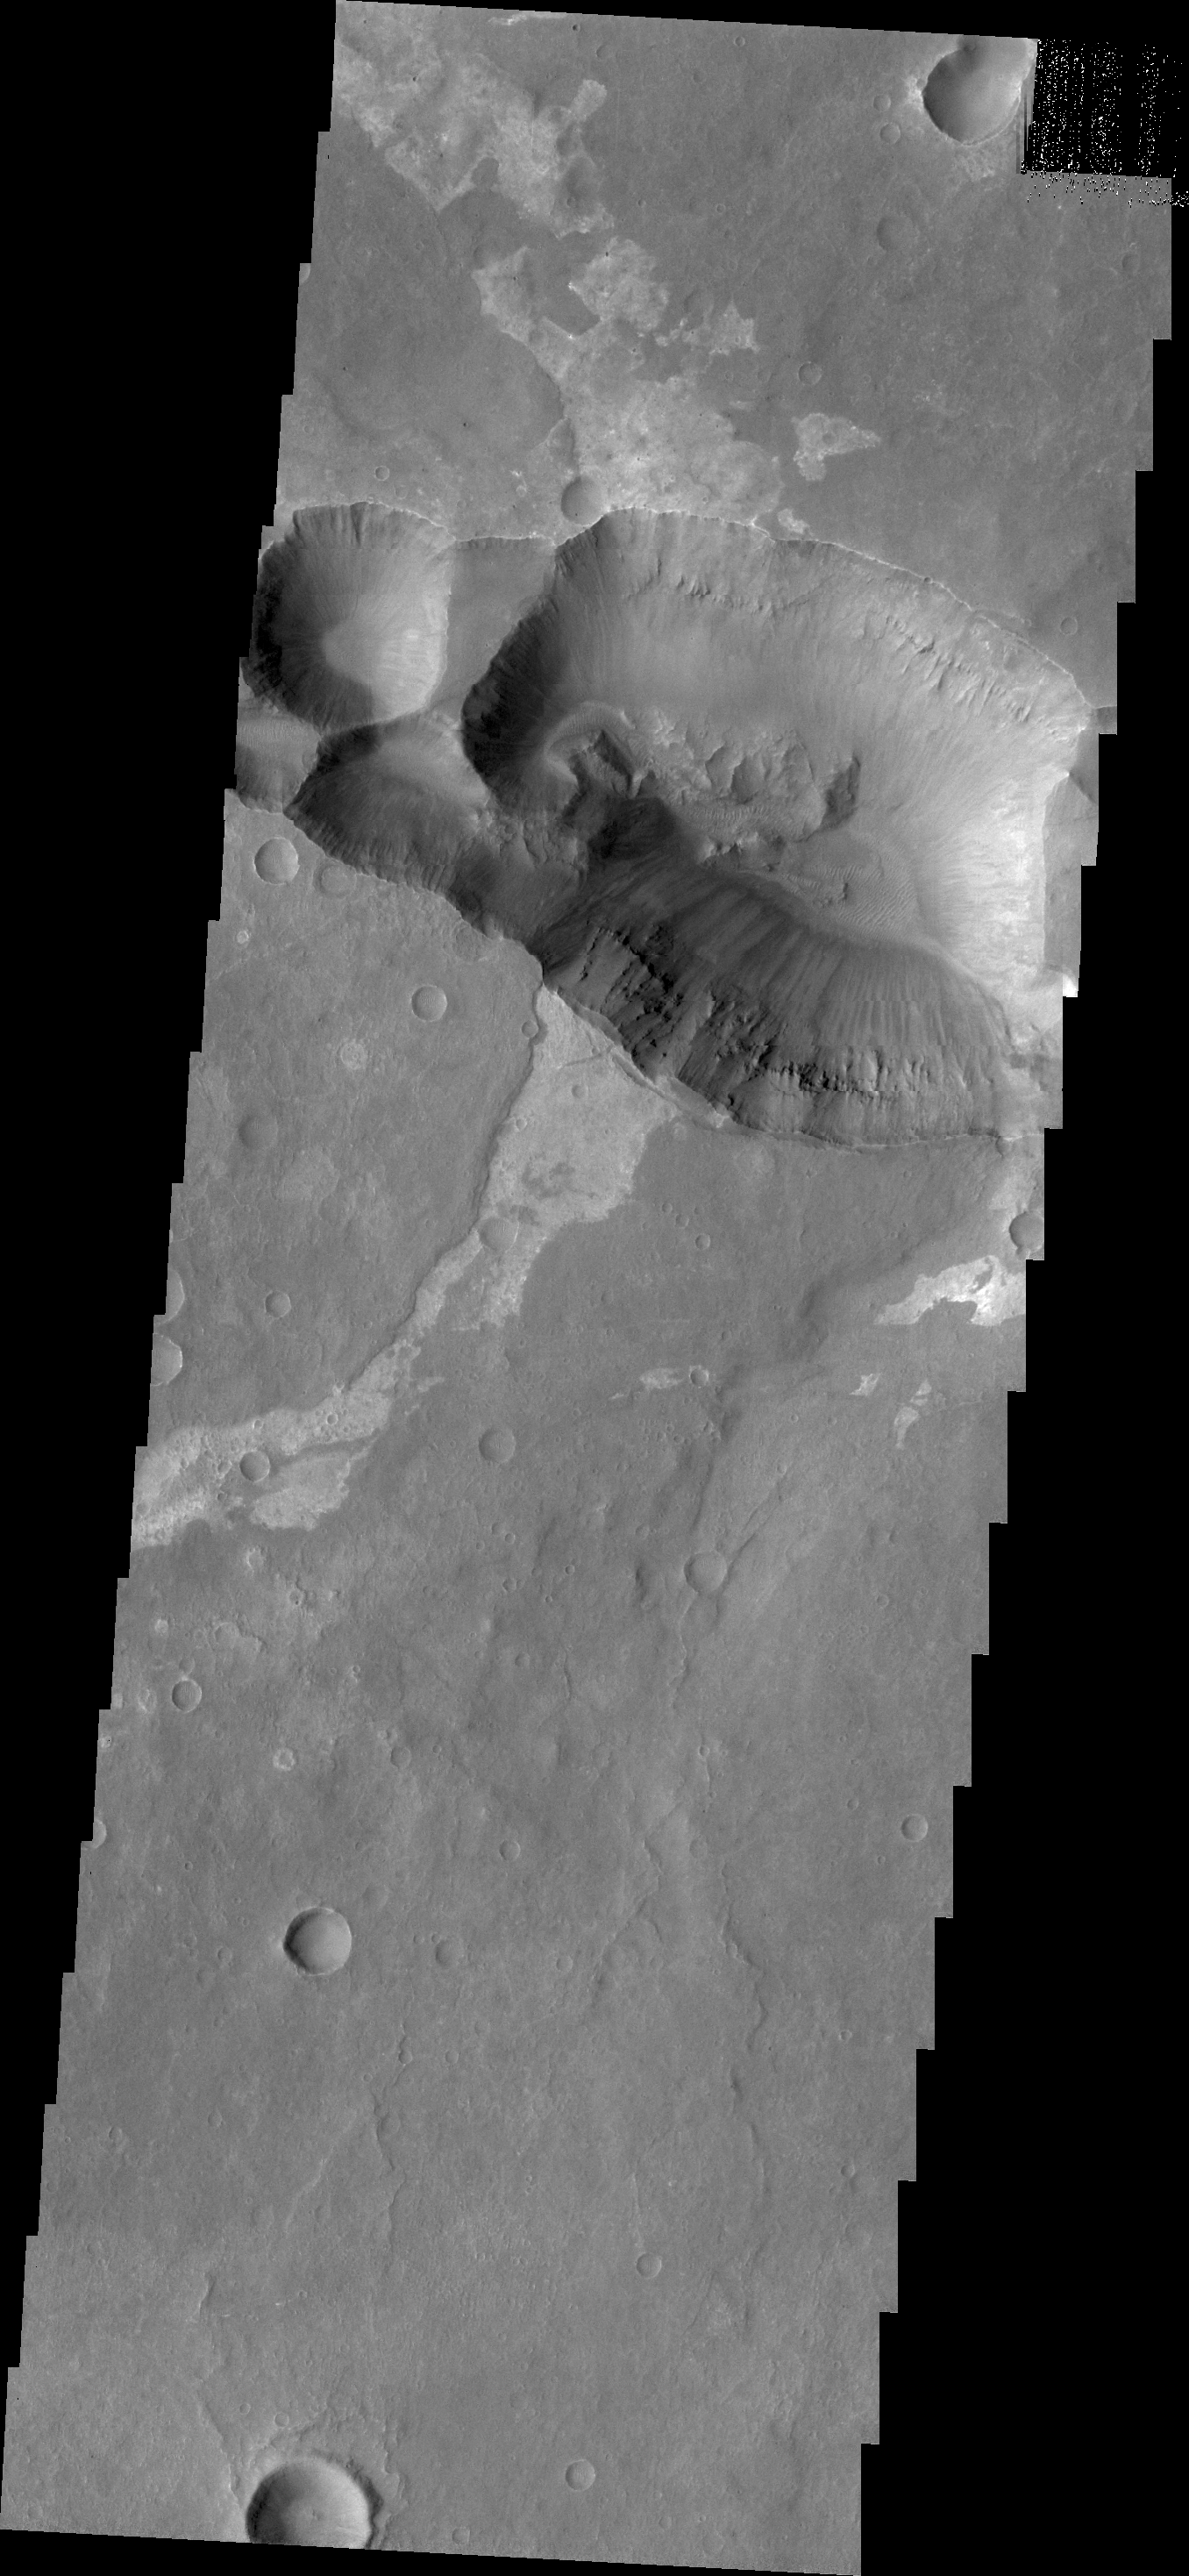

Coprates Catena

Today’s VIS image shows the shallower extension of Coprates Chamsa called Coprates Catena.

Credit: NASA/JPL/ASU